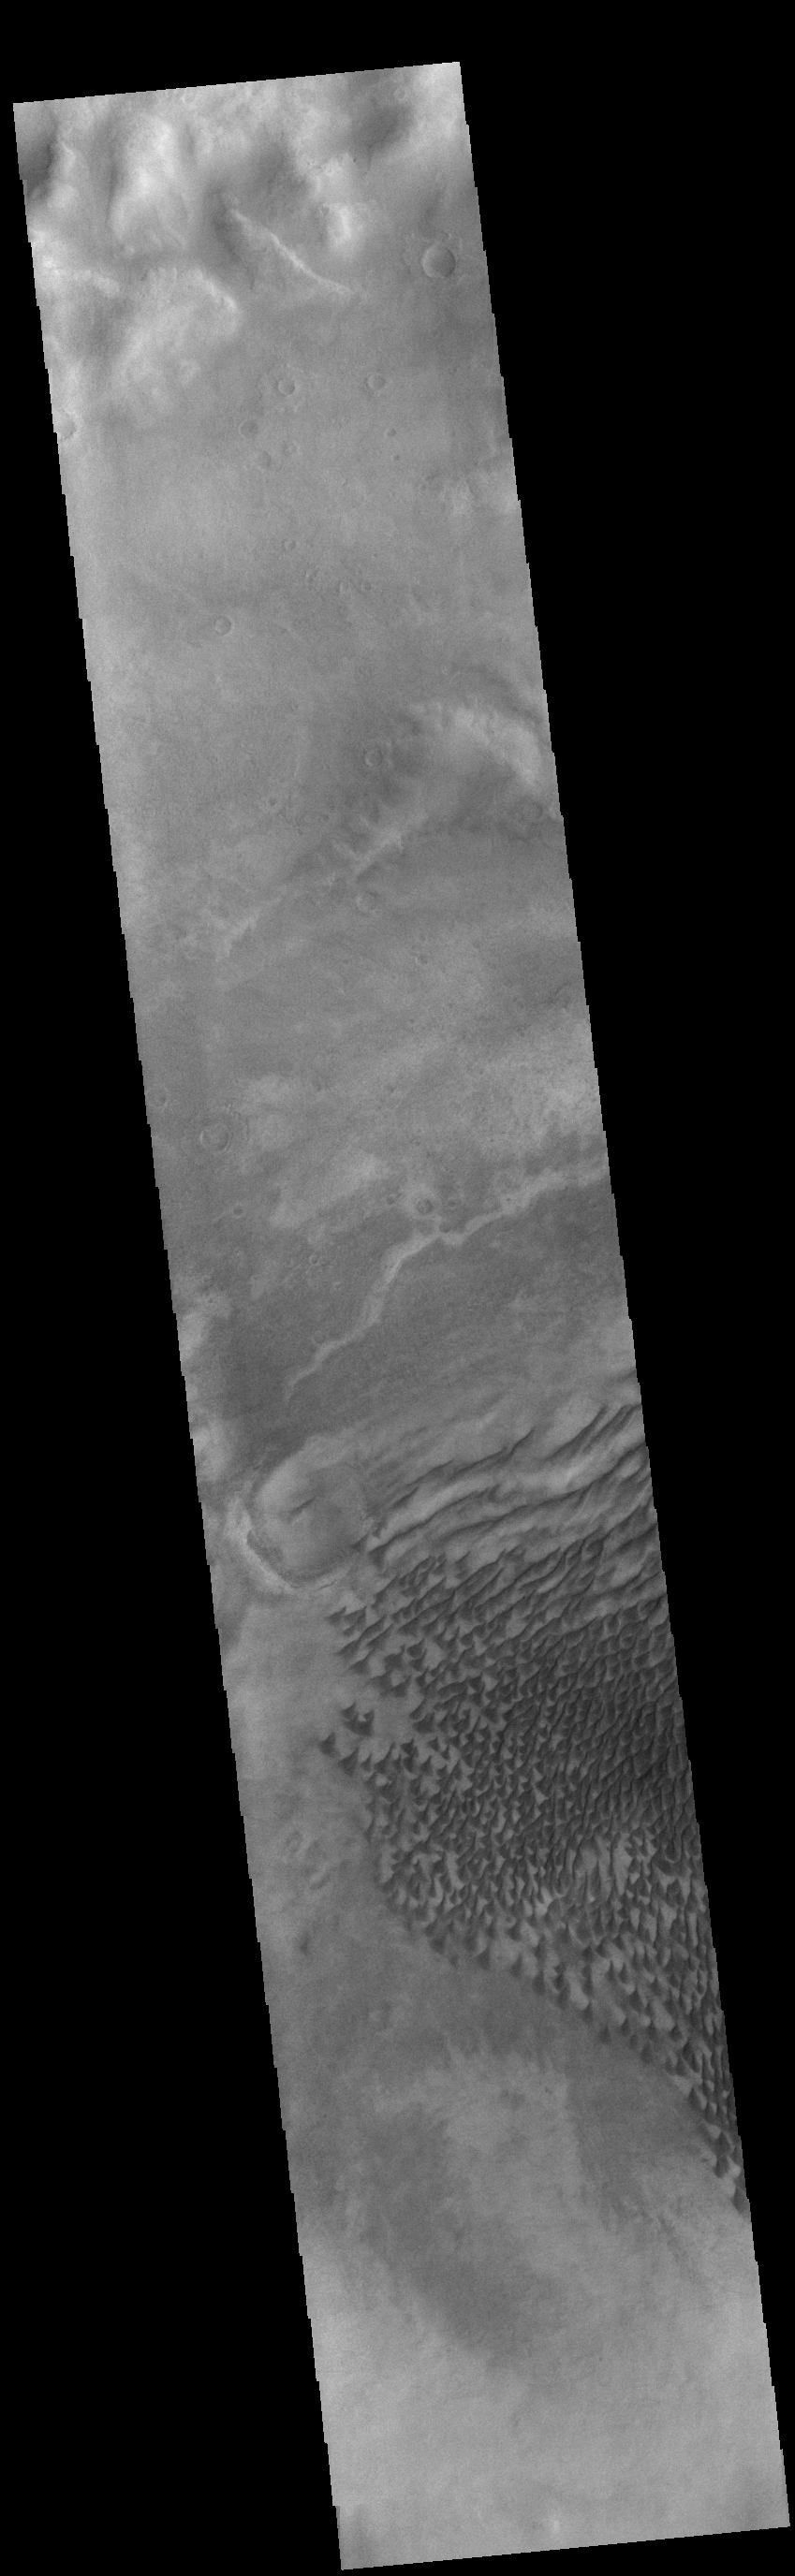

Russell Crater Dunes

This VIS image shows part of the floor of Russell Crater. Dunes of different shapes and sizes are located on the floor of this 135 km (22 miles) diameter crater. Russell Crater is located in Noachis Terra.

Credit: NASA/JPL-Caltech/ASU